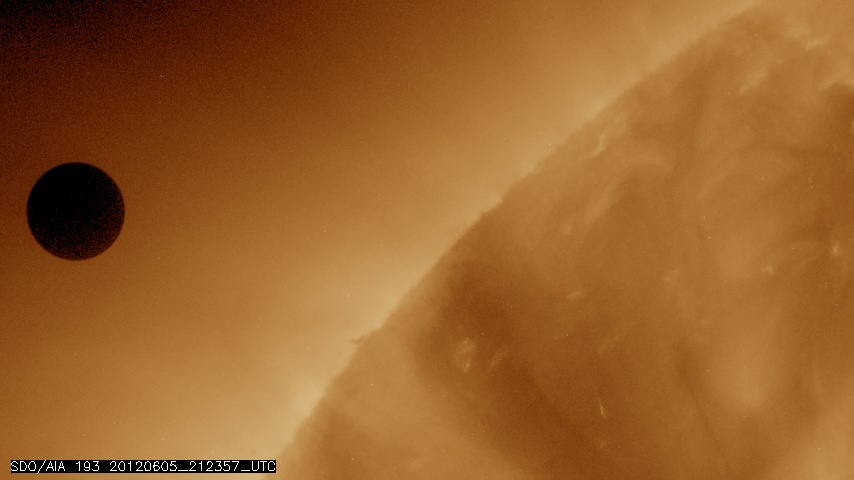

NASA's SDO Satellite Captures Venus Transit Approach

NASA image captured June 5, 2012 at 212357 UTC (about 5:24 p.m. EDT). On June 5-6 2012, SDO is collecting images of one of the rarest predictable solar events: the transit of Venus across the face of the sun. This event happens in pairs eight years apart that are separated from each other by 105 or 121 years. The last transit was in 2004 and the next will not happen until 2117. This image was captured by SDO's AIA instrument at 193 Angstroms.

Credit: NASA/SDO, AIA